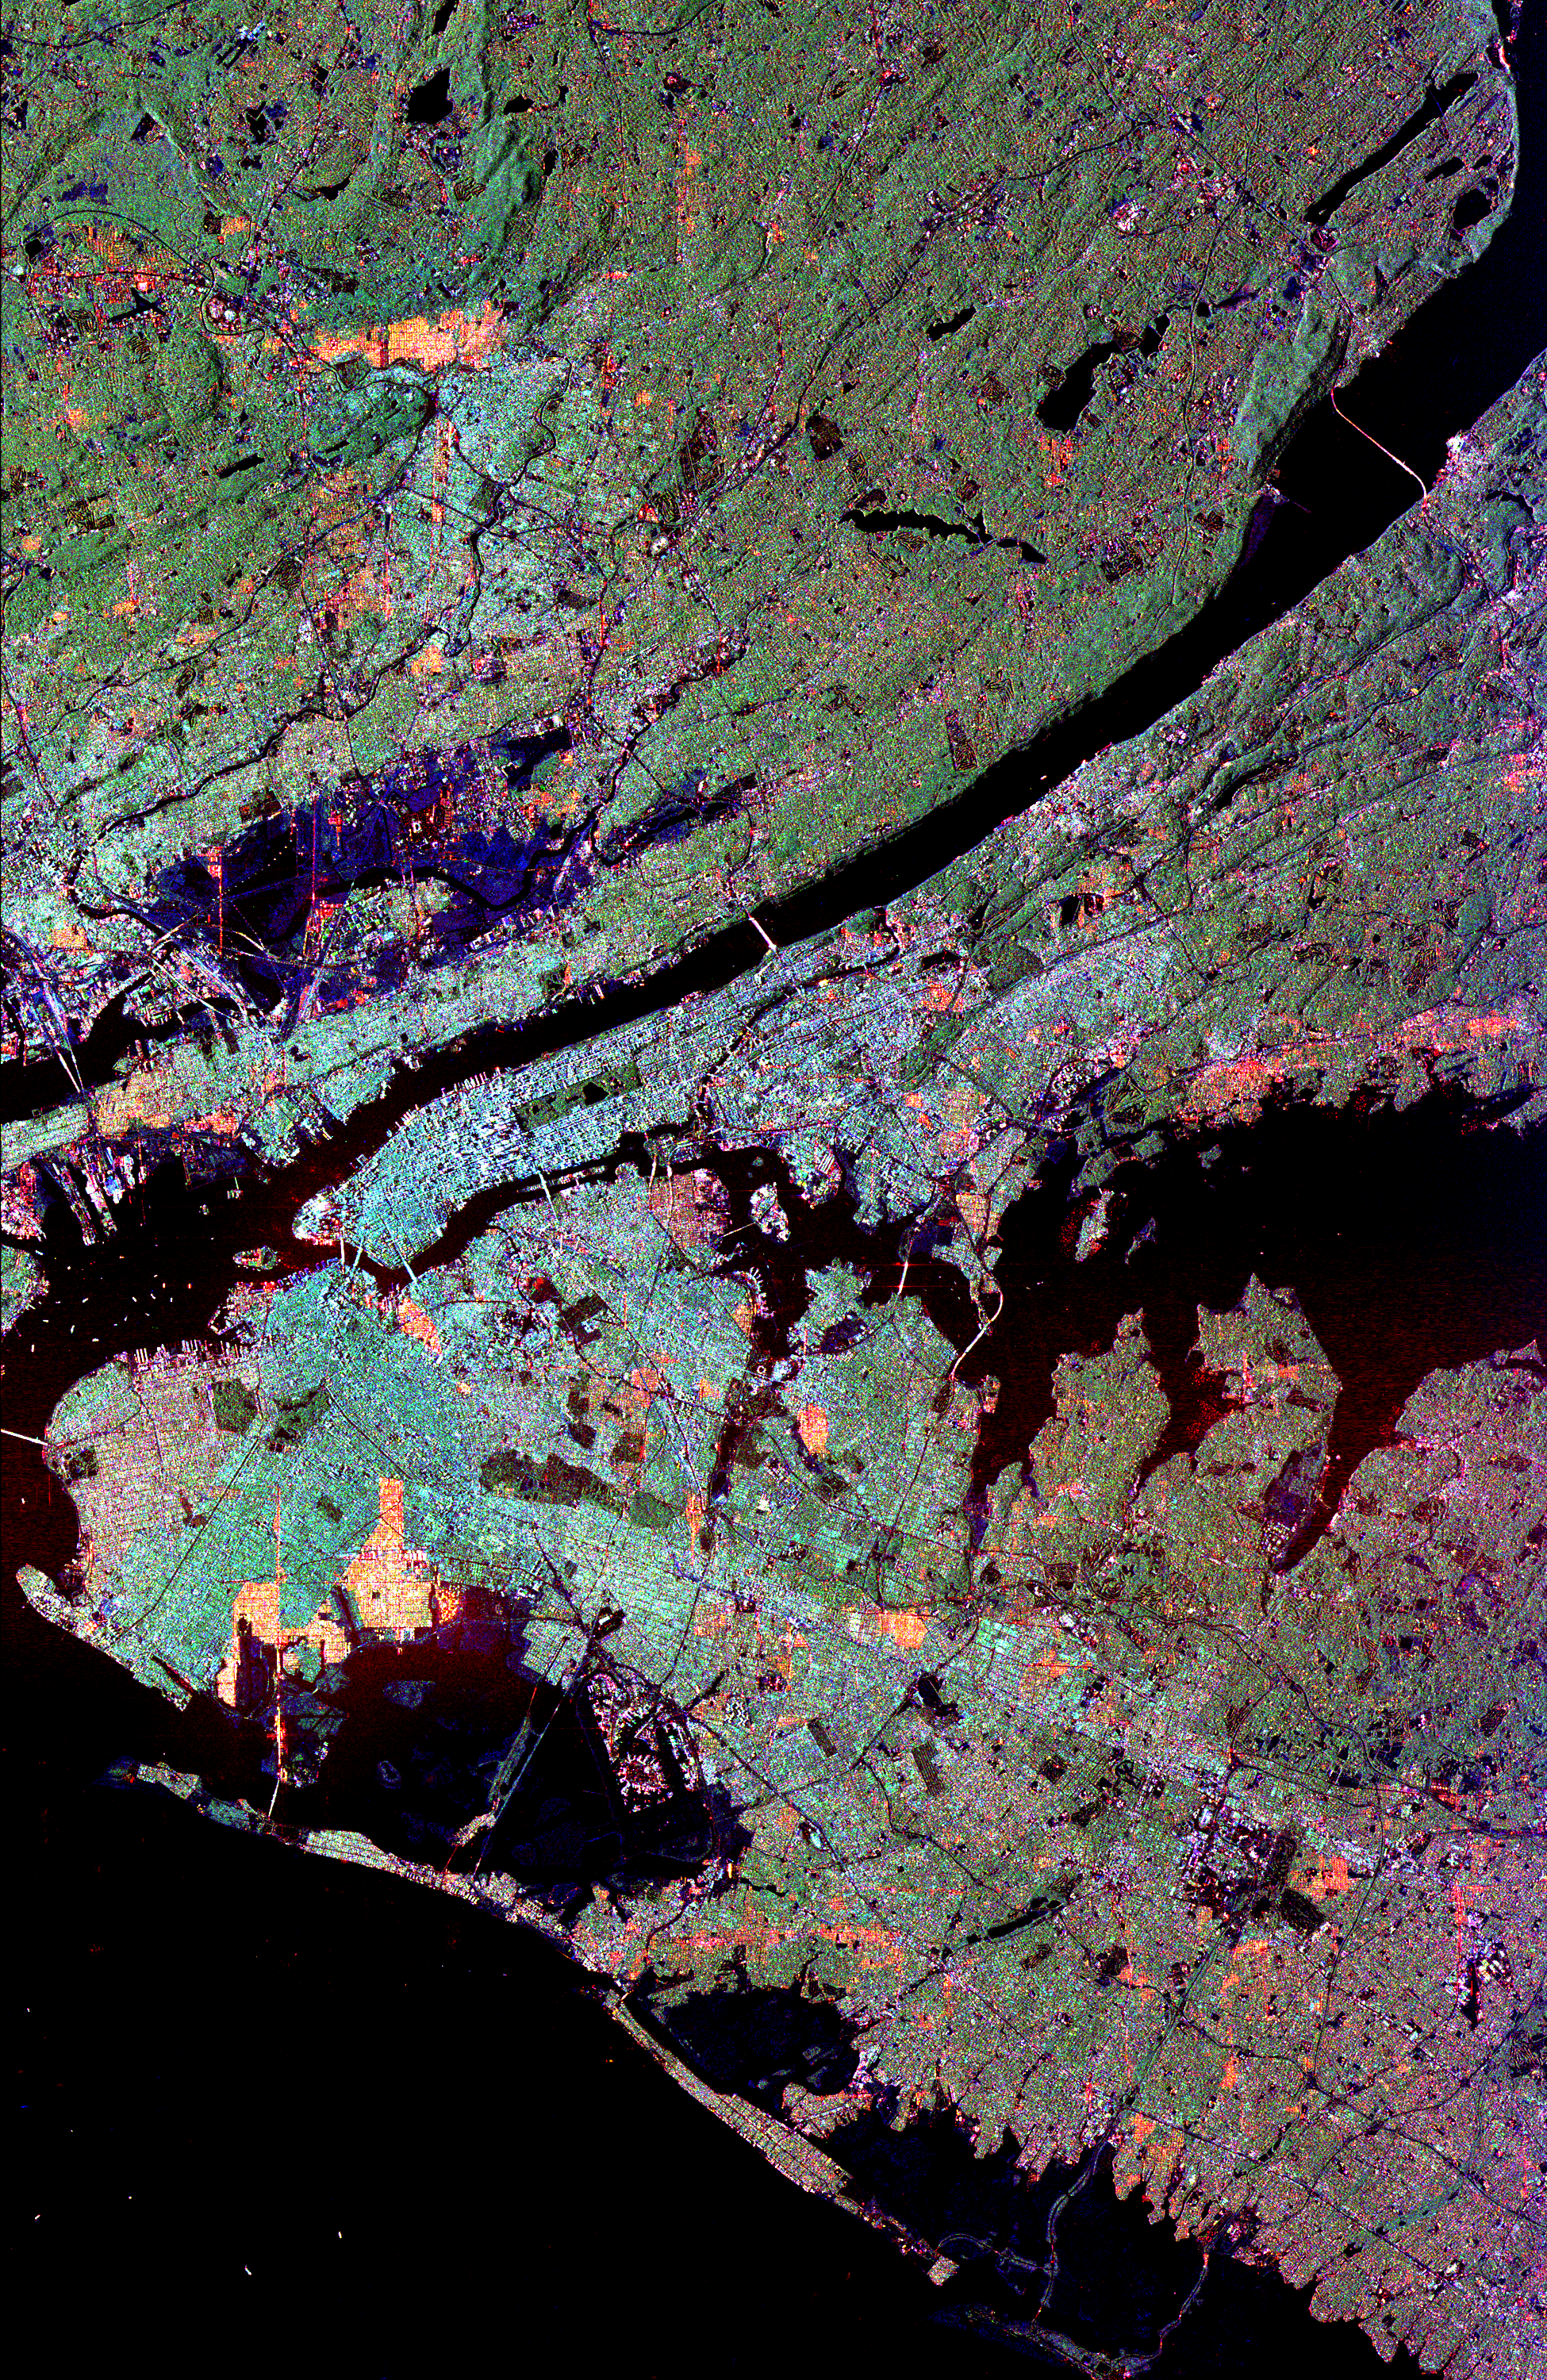

Space Radar Image of New York City

This radar image of the New York city metropolitan area. The island of Manhattan appears in the center of the image. The green-colored rectangle on Manhattan is Central Park. This image was acquired by the Spaceborne Imaging Radar-C/X-band Synthetic Aperture Radar (SIR-C/ X-SAR) aboard the space shuttle Endeavour on October 10, 1994. North is toward the upper right. The area shown is 75.0 kilometers by 48.8 kilometers (46.5 miles by 30.2 miles). The image is centered at 40.7 degrees north latitude and 73.8 degrees west longitude. In general, light blue areas correspond to dense urban development, green areas to moderately vegetated zones and black areas to bodies of water. The Hudson River is the black strip that runs from the left edge to the upper right corner of the image. It separates New Jersey, in the upper left of the image, from New York. The Atlantic Ocean is at the bottom of the image where two barrier islands along the southern shore of Long Island are also visible. John F. Kennedy International Airport is visible above these islands. Long Island Sound, separating Long Island from Connecticut, is the dark area right of the center of the image. Many bridges are visible in the image, including the Verrazano Narrows, George Washington and Brooklyn bridges. The radar illumination is from the left of the image; this causes some urban zones to appear red because the streets are at a perpendicular angle to the radar pulse. The colors in this image were obtained using the following radar channels: red represents the L-band (horizontally transmitted and received); green represents the L-band (horizontally transmitted, vertically received); blue represents the C-band (horizontally transmitted, vertically received). Radar images like this one could be used as a tool for city planners and resource managers to map and monitor land use patterns. The radar imaging systems can clearly detect the variety of landscapes in the area, as well as the density of urban development.

Credit: NASA/JPL